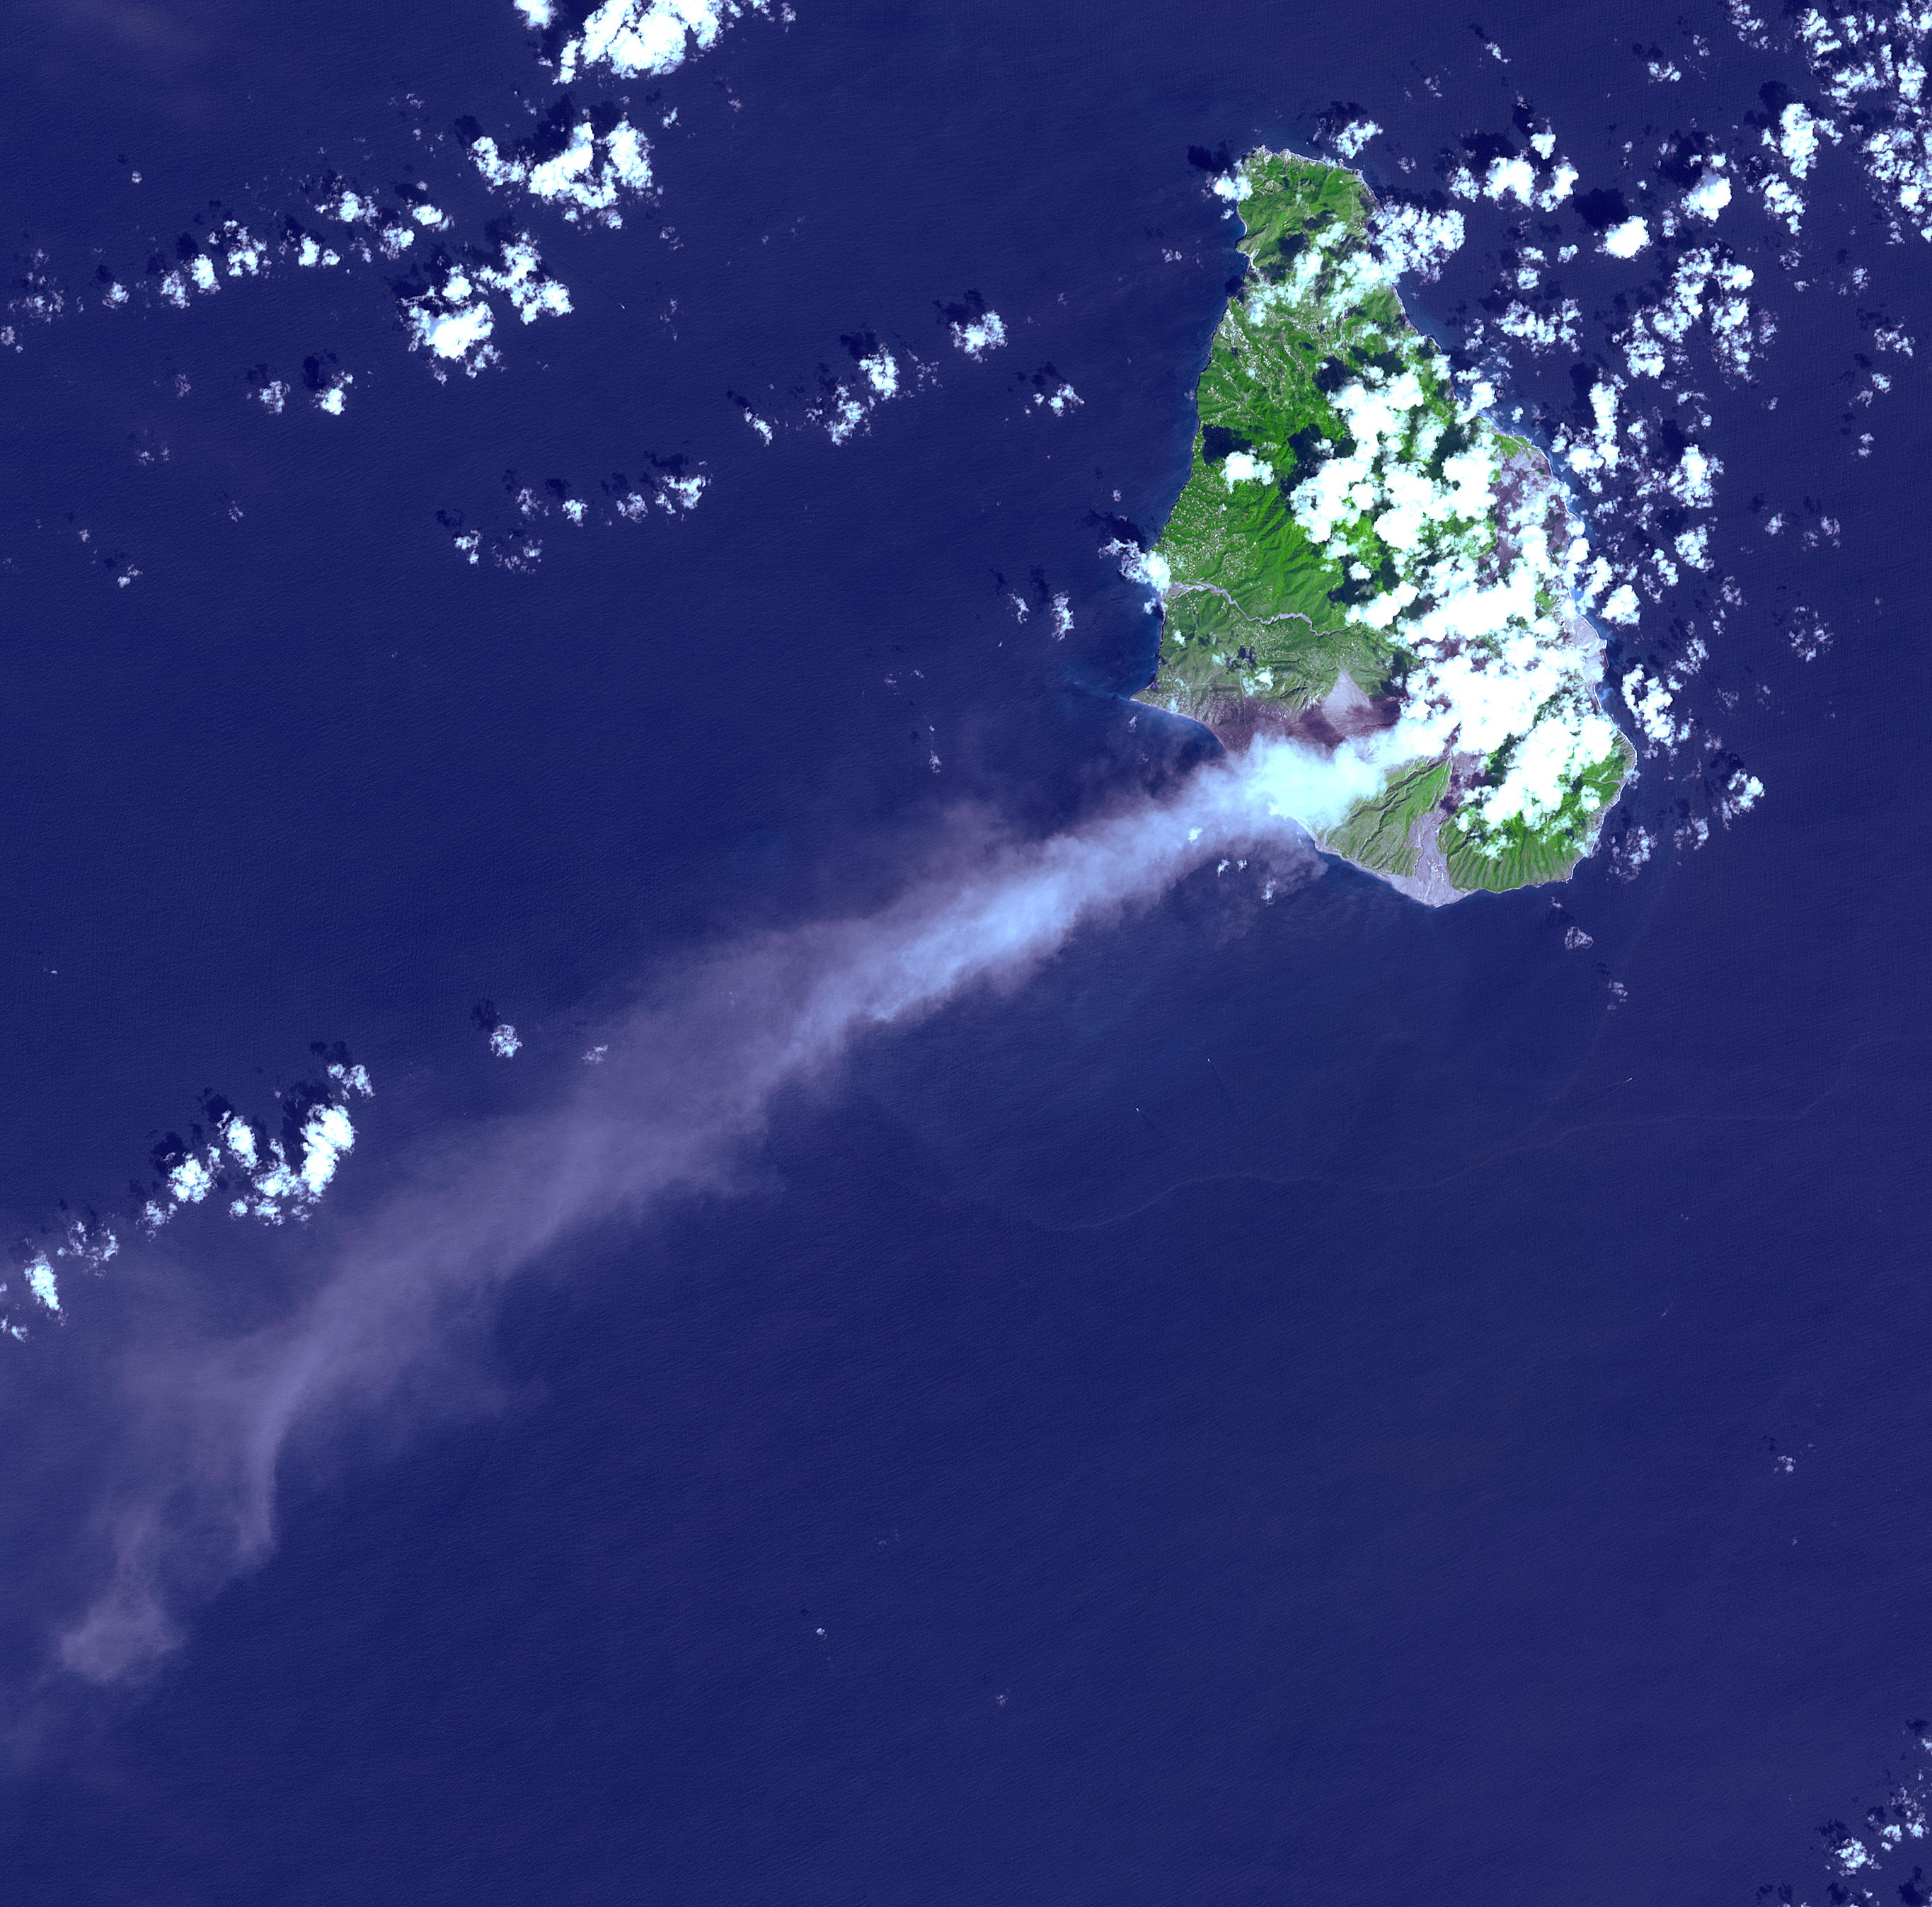

Soufriere Hills Volcano

In this ASTER image of Soufriere Hills Volcano on Montserrat in the Caribbean, continued eruptive activity is evident by the extensive smoke and ash plume streaming towards the west-southwest. Significant eruptive activity began in 1995, forcing the authorities to evacuate more than 7,000 of the island’s original population of 11,000. The primary risk now is to the northern part of the island and to the airport. Small rockfalls and pyroclastic flows (ash, rock and hot gases) are common at this time due to continued growth of the dome at the volcano’s summit.

This image was acquired on October 29, 2002 by the Advanced Spaceborne Thermal Emission and Reflection Radiometer (ASTER) on NASA’s Terra satellite. With its 14 spectral bands from the visible to the thermal infrared wavelength region, and its high spatial resolution of 15 to 90 meters (about 50 to 300 feet), ASTER images Earth to map and monitor the changing surface of our planet.

ASTER is one of five Earth-observing instruments launched December 18, 1999, on NASA’s Terra satellite. The instrument was built by Japan’s Ministry of Economy, Trade and Industry. A joint U.S./Japan science team is responsible for validation and calibration of the instrument and the data products.

The broad spectral coverage and high spectral resolution of ASTER will provide scientists in numerous disciplines with critical information for surface mapping, and monitoring of dynamic conditions and temporal change. Example applications are: monitoring glacial advances and retreats; monitoring potentially active volcanoes; identifying crop stress; determining cloud morphology and physical properties; wetlands evaluation; thermal pollution monitoring; coral reef degradation; surface temperature mapping of soils and geology; and measuring surface heat balance.

Dr. Anne Kahle at NASA’s Jet Propulsion Laboratory, Pasadena, California, is the U.S. Science team leader; Bjorn Eng of JPL is the project manager. The Terra mission is part of NASA’s Earth Science Enterprise, a long- term research effort to understand and protect our home planet. Through the study of Earth, NASA will help to provide sound science to policy and economic decision-makers so as to better life here, while developing the technologies needed to explore the universe and search for life beyond our home planet.

Size: 40.5 x 40.5 km (25.1 x 25.1 miles)
Location: 16.7 deg. North lat., 62.2 deg. West long.
Orientation: North at top
Image Data: ASTER bands 1,2, and 3.
Original Data Resolution: 15 m
Date Acquired: October 29, 2002

Credit: NASA/GSFC/METI/ERSDAC/JAROS, and U.S./Japan ASTER Science Team